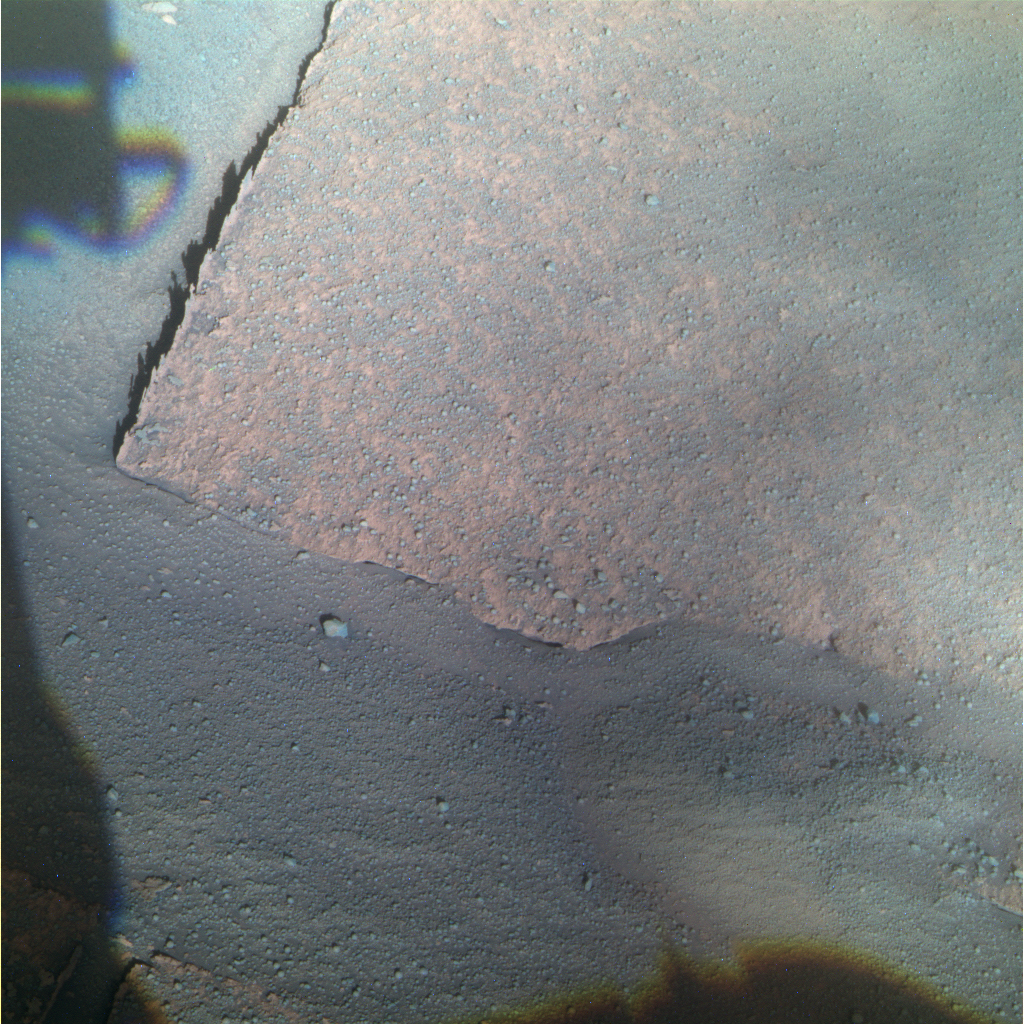

Opportunity View of ‘Gilbert’ Layer (False Color)

This view from NASA’s Mars Exploration Rover Opportunity shows bedrock within a stratigraphic layer informally named “Gilbert,” which is the rover’s next target after completing an examination of three stratigraphic layers forming a bright band around the inside of Victoria Crater. The rover will descend deeper into the crater to reach the Gilbert layer.

Opportunity used its panoramic camera (Pancam) to capture this image with low-sun angle at a local solar time of 3:30 p.m. during the rover’s 1,429th Martian day, of sol (Jan. 31, 2008).

This view combines separate images taken through the Pancam filters centered on wavelengths of 753 nanometers, 535 nanometers and 432 nanometers. It is presented in a false-color stretch to bring out subtle color differences in the scene.

Credit: NASA/JPL-Caltech/Cornell University